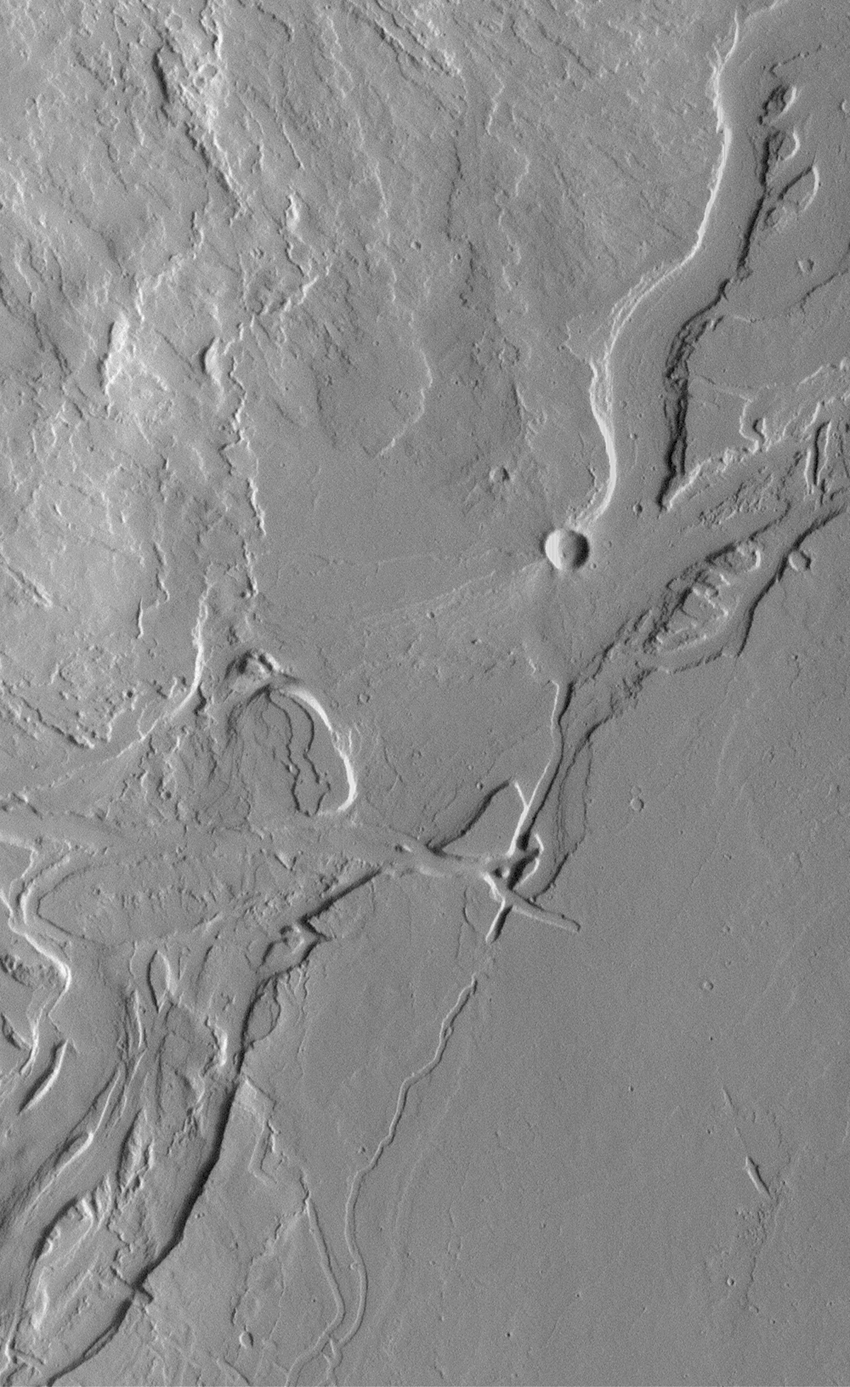

Valleys and Lava Flows near Olympus Mons

The Mars Orbiter Camera (MOC) on board the Mars Global Surveyor (MGS) spacecraft has been documenting a variety of landforms in the volcanic Tharsis region, including these valleys and associated lava flows on the plains southeast of Olympus Mons. Lava flows are visible in the upper left quarter of this image, but meandering valleys with streamlined “islands” dominate the scene. The valleys might have been carved by running water, but extremely fluid lava or mud might also have flowed through the channels. The exact role of each type of fluid–water, mud, or lava–remains to be determined. Illumination is from the right. The area shown is 7.3 km (4.5 mi) wide by 12 km (7.5 mi) long.

Malin Space Science Systems and the California Institute of Technology built the MOC using spare hardware from the Mars Observer mission. MSSS operates the camera from its facilities in San Diego, CA. The Jet Propulsion Laboratory’s Mars Surveyor Operations Project operates the Mars Global Surveyor spacecraft with its industrial partner, Lockheed Martin Astronautics, from facilities in Pasadena, CA and Denver, CO.

Credit: NASA/JPL/MSSS